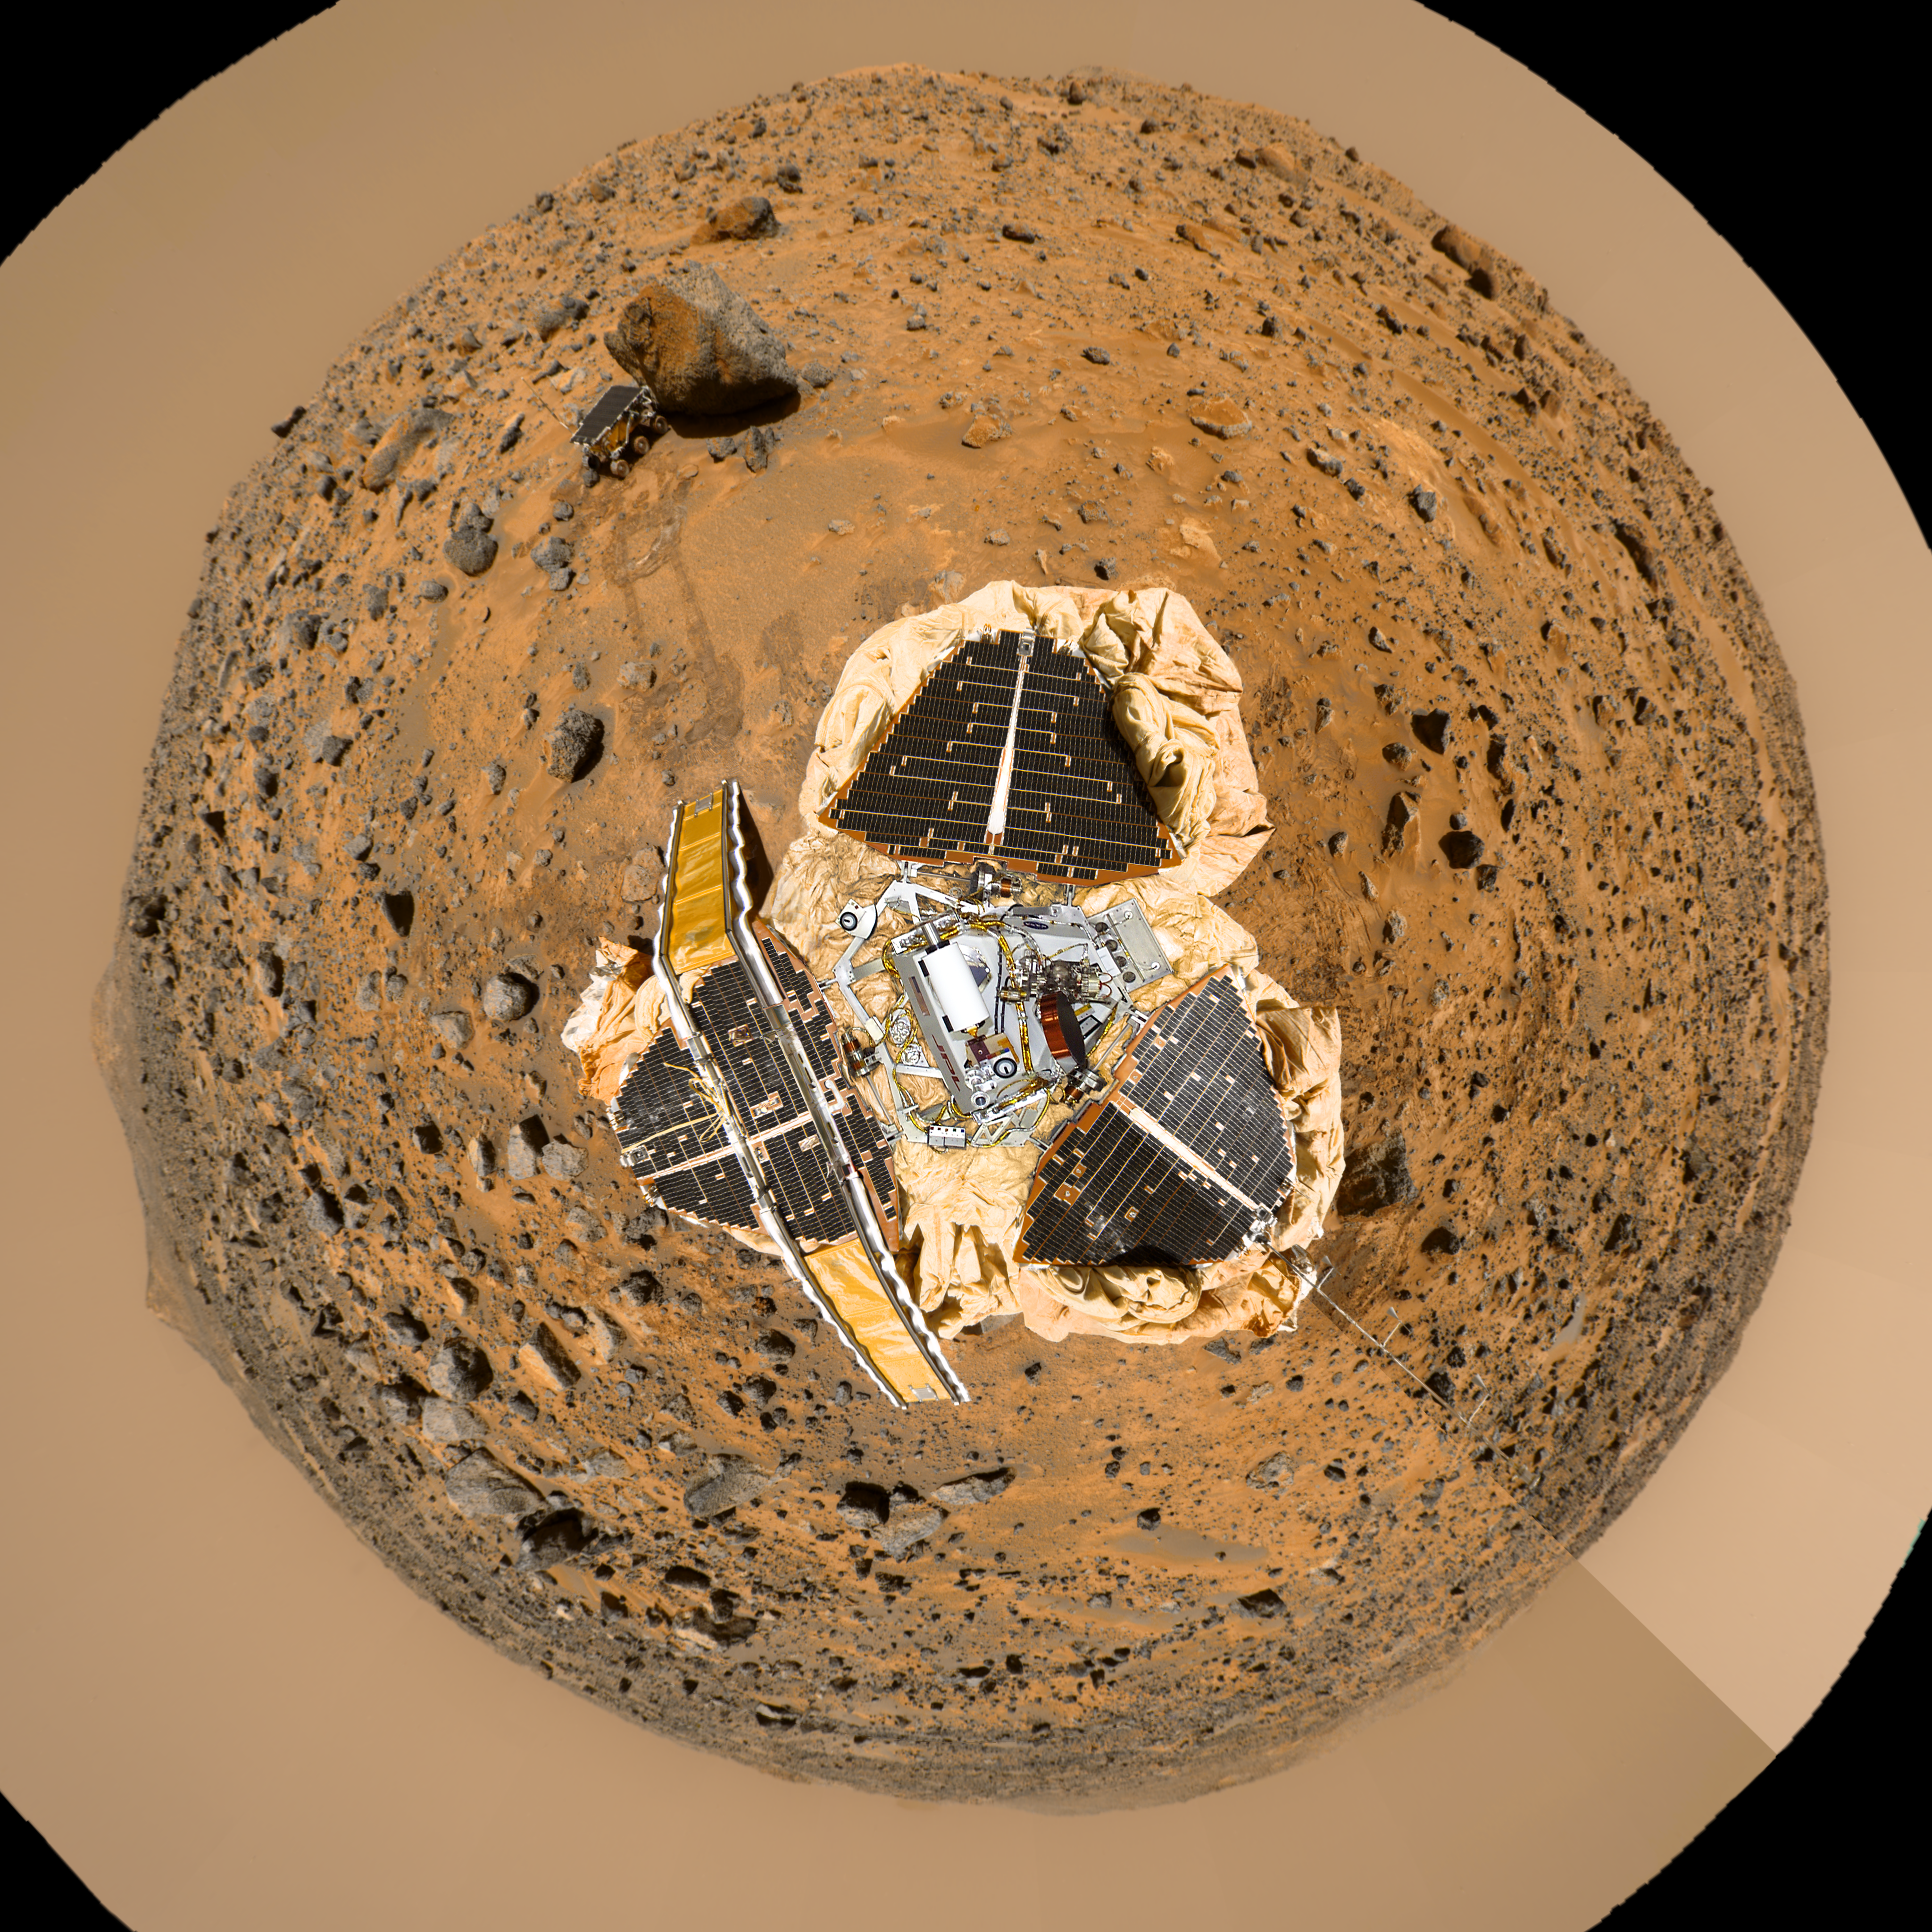

Mars Pathfinder “Filled Donut” Mosaic

This image is a product of 3 data sets:

a color mosaic image of the “Gallery Panorama,” an image which indicates the distance to the nearest object at each pixel location, referred to as a range image, and a digital image of a full-scale museum model of the MPF Lander.
The Gallery Pan image and the range image were projected onto a continuous cylindrical/perspective coordinate system spanning 360 degrees of azimuth. The range image was then treated as a displacement map with respect to a sphere’s surface, and the color image mosaic was draped onto the inside of the sphere so that lines of constant azimuth radiate from the center and lines of constant elevation are concentric circles. The position of the camera is fixed at the sphere’s center, while its viewing direction is in this case looking at the south pole of the sphere. This projection preserves the resolution of the original panorama.

The distortion visible near the edges of this image is due to the large field of view, as well as the limitation introduced by using cylindrically-projected images on the sphere—the effects of which are less apparent when smaller fields of view are used.

The center of the image consists of the museum model image, which has been geometrically warped to spatially register with the projected Gallery Pandata. The position of the camera was fixed above the model so that the IMPMast was roughly at Nadir.

The image has been rotated so that the main points of interest, which are the “Rock Garden,” the rover Sojourner and the rock “Yogi,” are visible arching across the upper hemisphere. In fixed Mars Surface coordinates, the top of the image looks out towards a point a few degrees north of West. Color has been enhanced to improve contrast in features, and is derived from IMP spectral filters 5, 9 and 0.

Photojournal note: Sojourner spent 83 days of a planned seven-day mission exploring the Martian terrain, acquiring images, and taking chemical, atmospheric and other measurements. The final data transmission received from Pathfinder was at 10:23 UTC on September 27, 1997. Although mission managers tried to restore full communications during the following five months, the successful mission was terminated on March 10, 1998.

Credit: NASA/JPL